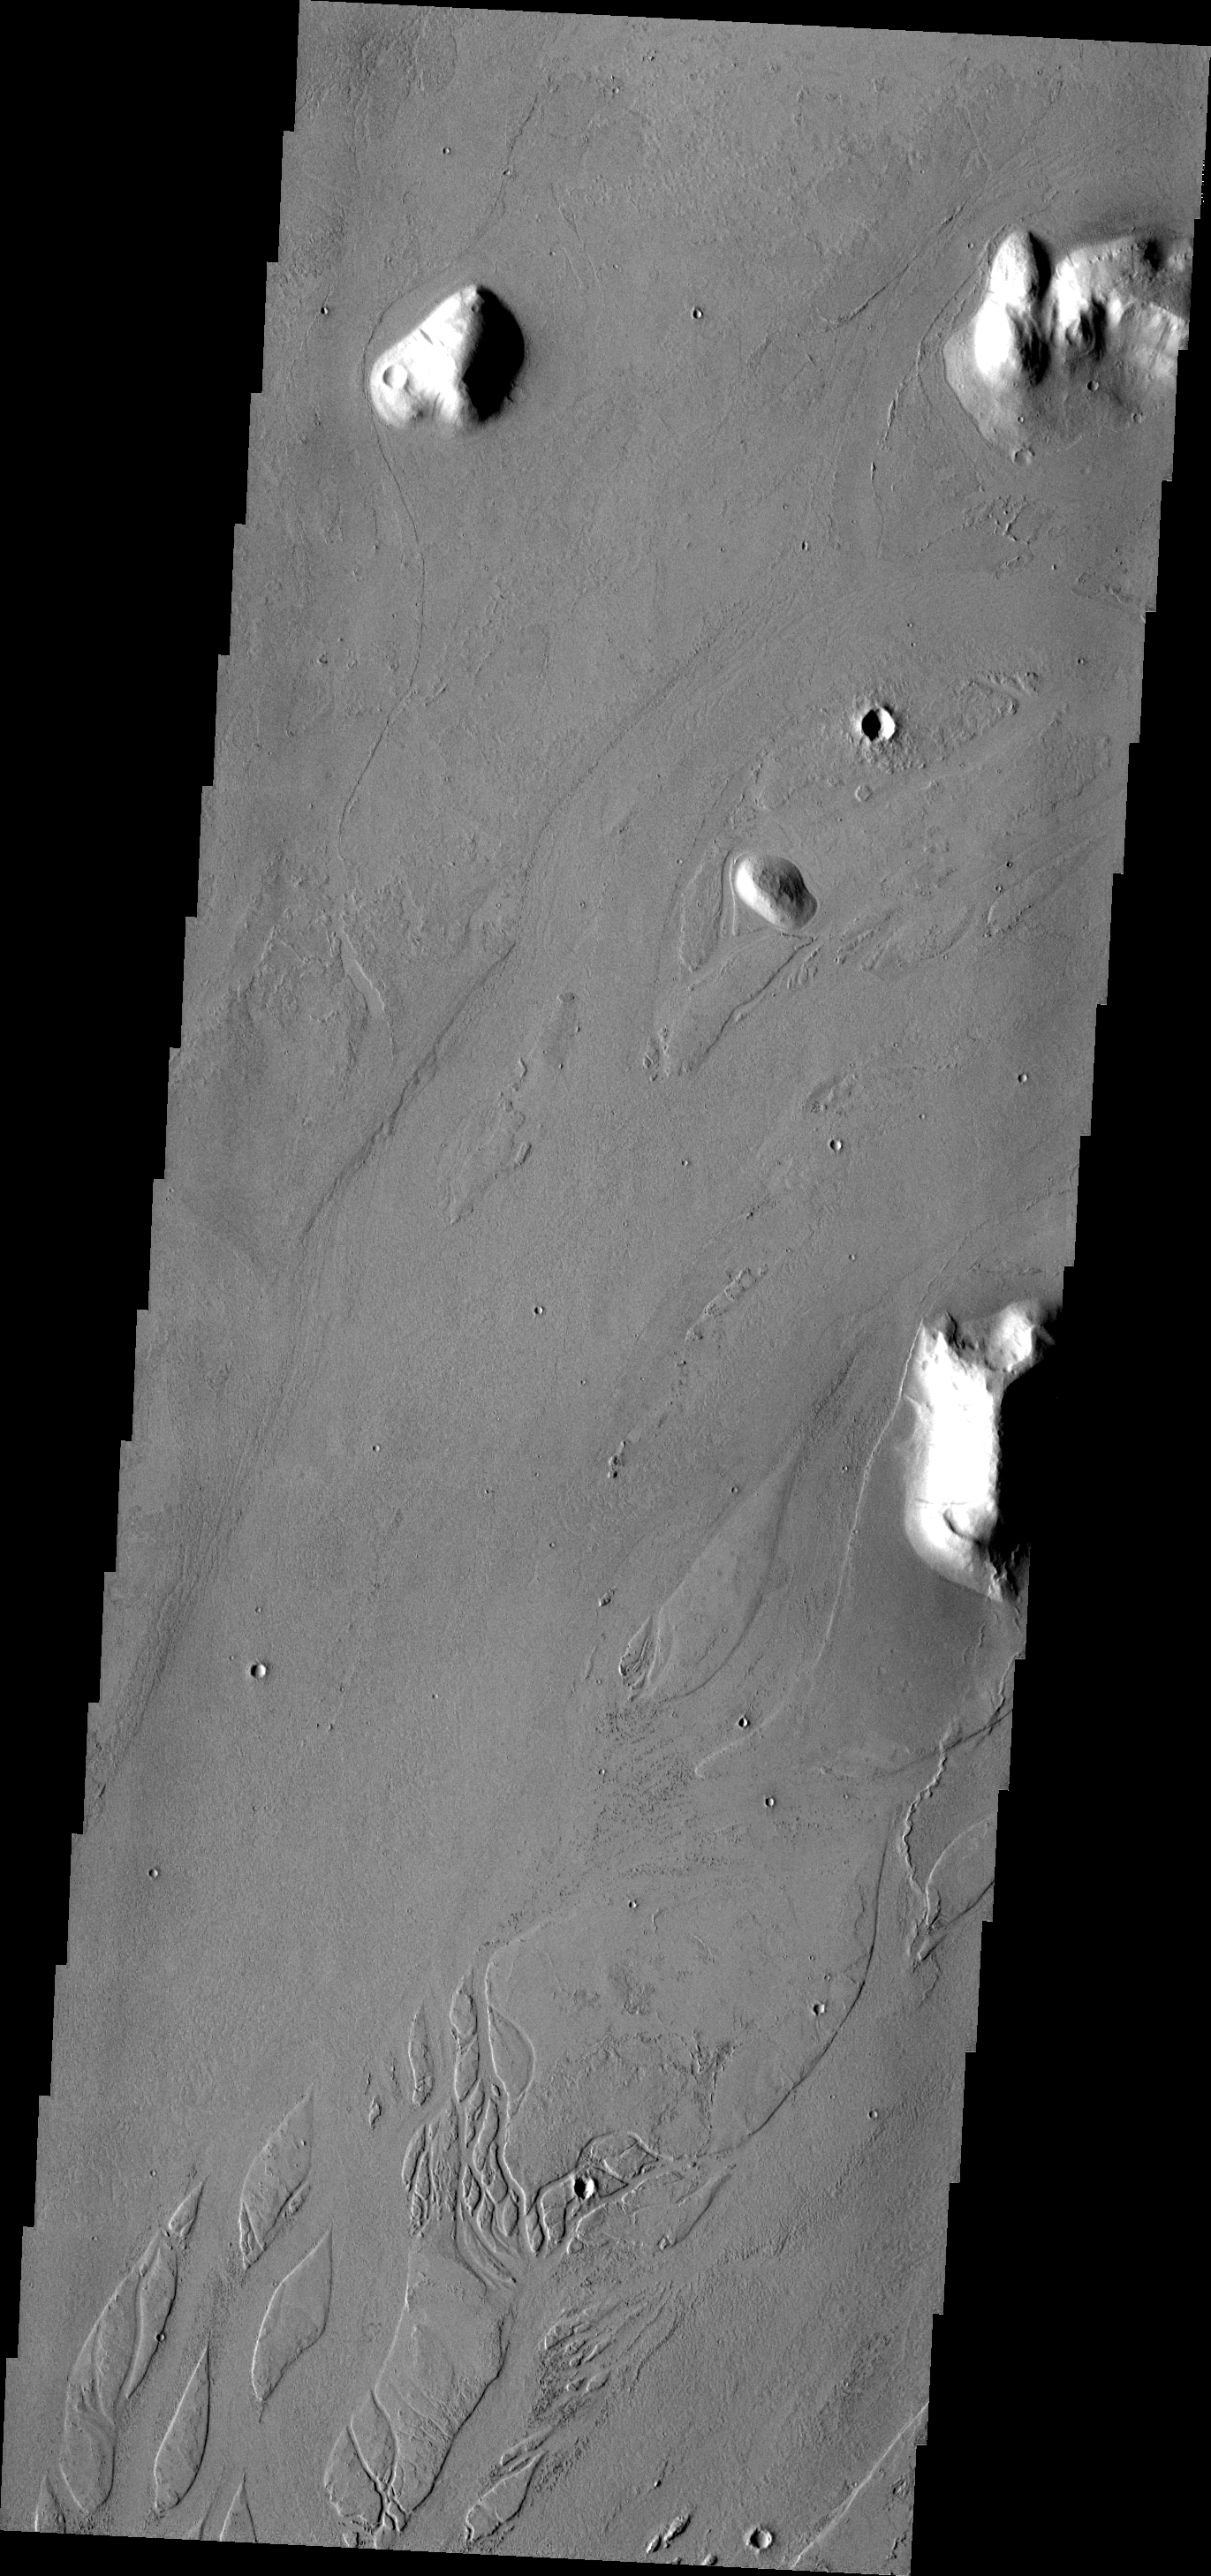

Marte Valles

The channels and streamlined islands in this VIS image are part of Marte Valles, an extensive set of lava channels.

Image information: VIS instrument. Latitude 22.4N, Longitude 185.0E. 19 meter/pixel resolution.

Please see the THEMIS Data Citation Note for details on crediting THEMIS images.

Note: this THEMIS visual image has not been radiometrically nor geometrically calibrated for this preliminary release. An empirical correction has been performed to remove instrumental effects. A linear shift has been applied in the cross-track and down-track direction to approximate spacecraft and planetary motion. Fully calibrated and geometrically projected images will be released through the Planetary Data System in accordance with Project policies at a later time.

NASA’s Jet Propulsion Laboratory manages the 2001 Mars Odyssey mission for NASA’s Office of Space Science, Washington, D.C. The Thermal Emission Imaging System (THEMIS) was developed by Arizona State University, Tempe, in collaboration with Raytheon Santa Barbara Remote Sensing. The THEMIS investigation is led by Dr. Philip Christensen at Arizona State University. Lockheed Martin Astronautics, Denver, is the prime contractor for the Odyssey project, and developed and built the orbiter. Mission operations are conducted jointly from Lockheed Martin and from JPL, a division of the California Institute of Technology in Pasadena.

Credit: NASA/JPL/ASU